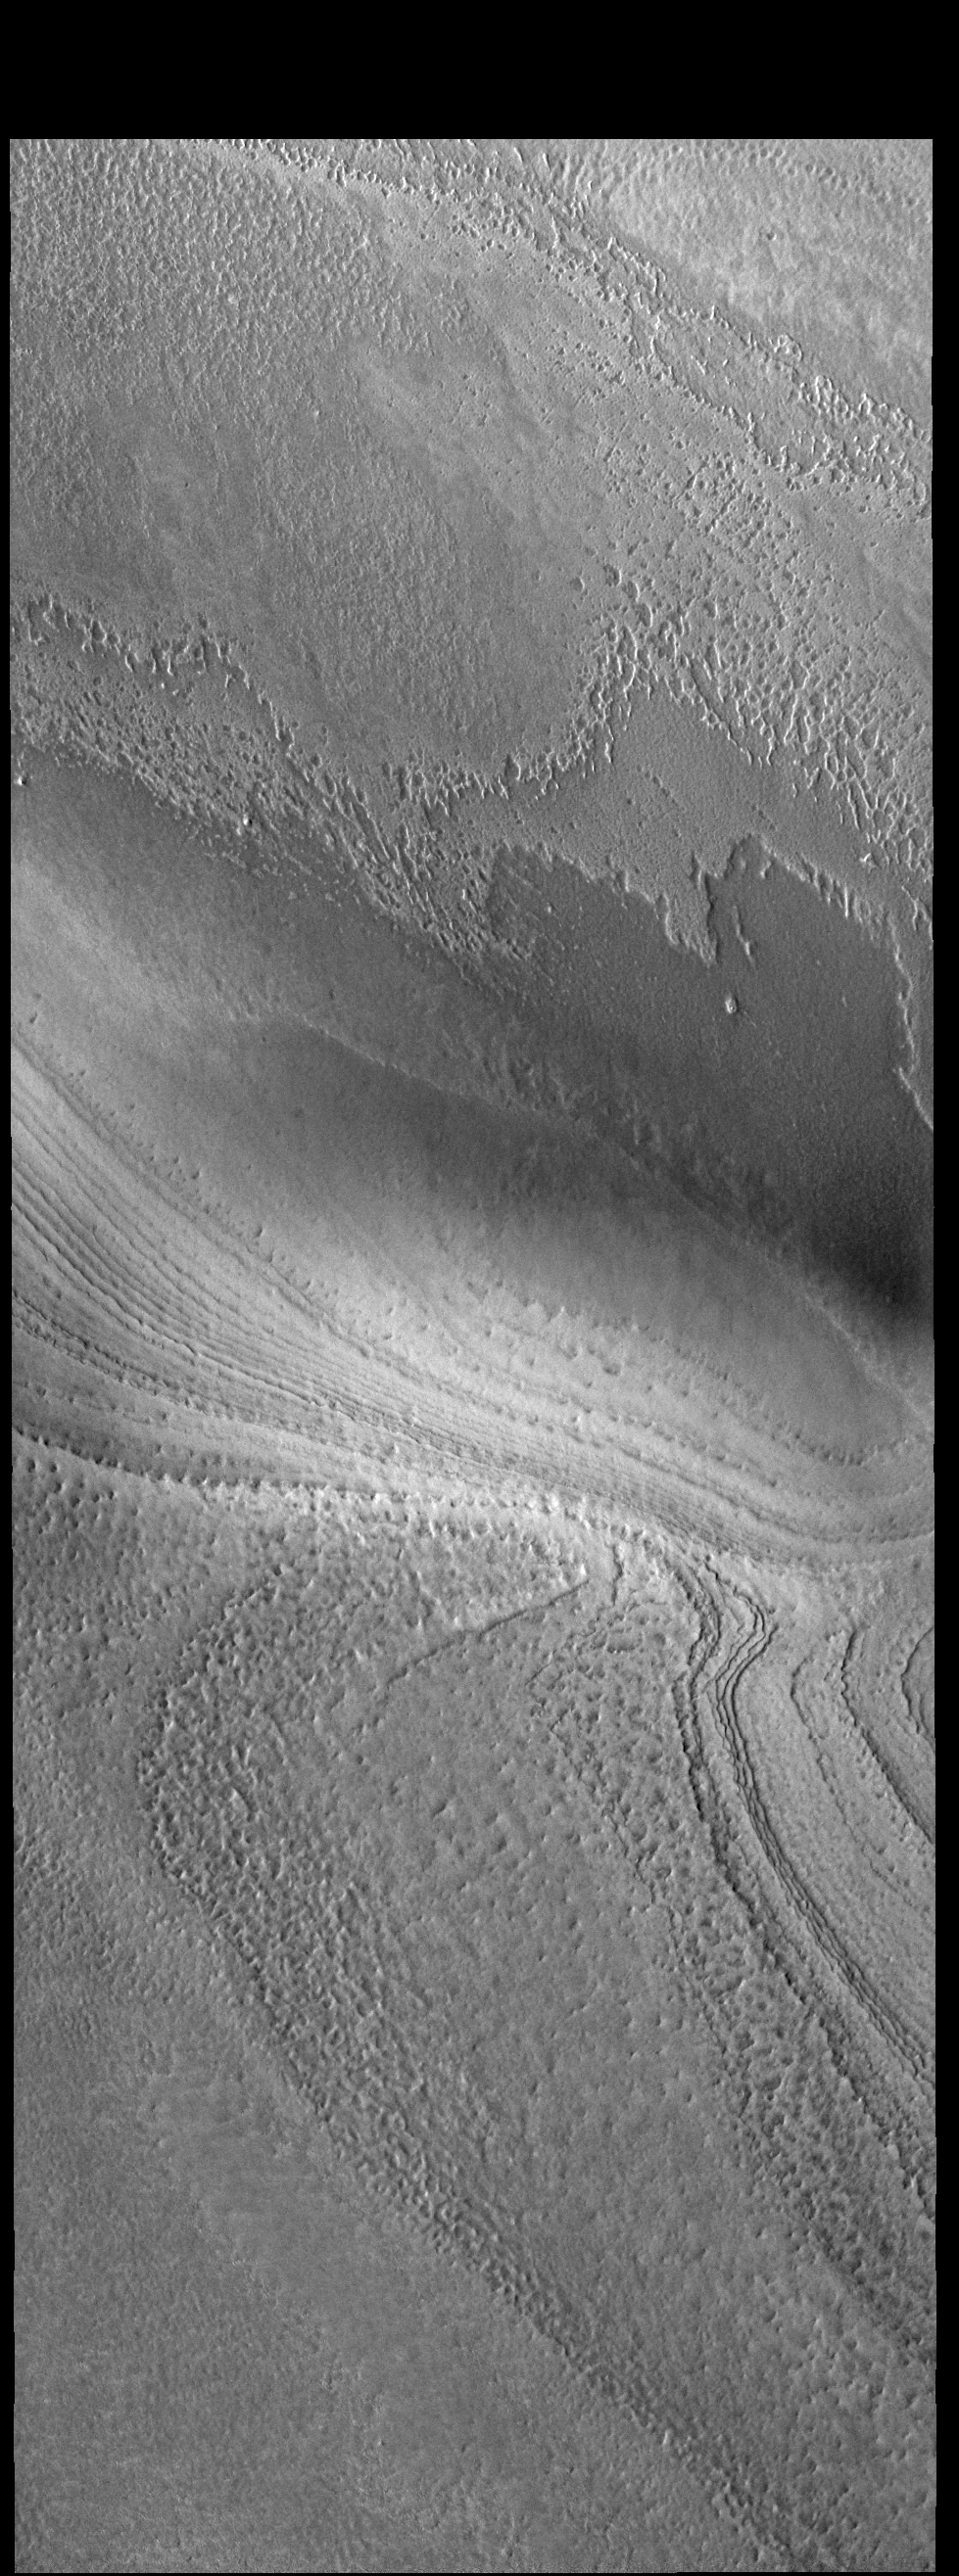

South Polar Layers

This VIS image shows part of the south polar cap. The cap is comprised of layers of ice and dust deposited over millions of years. This image was collected near the end of summer.

Credit: NASA/JPL-Caltech/ASU